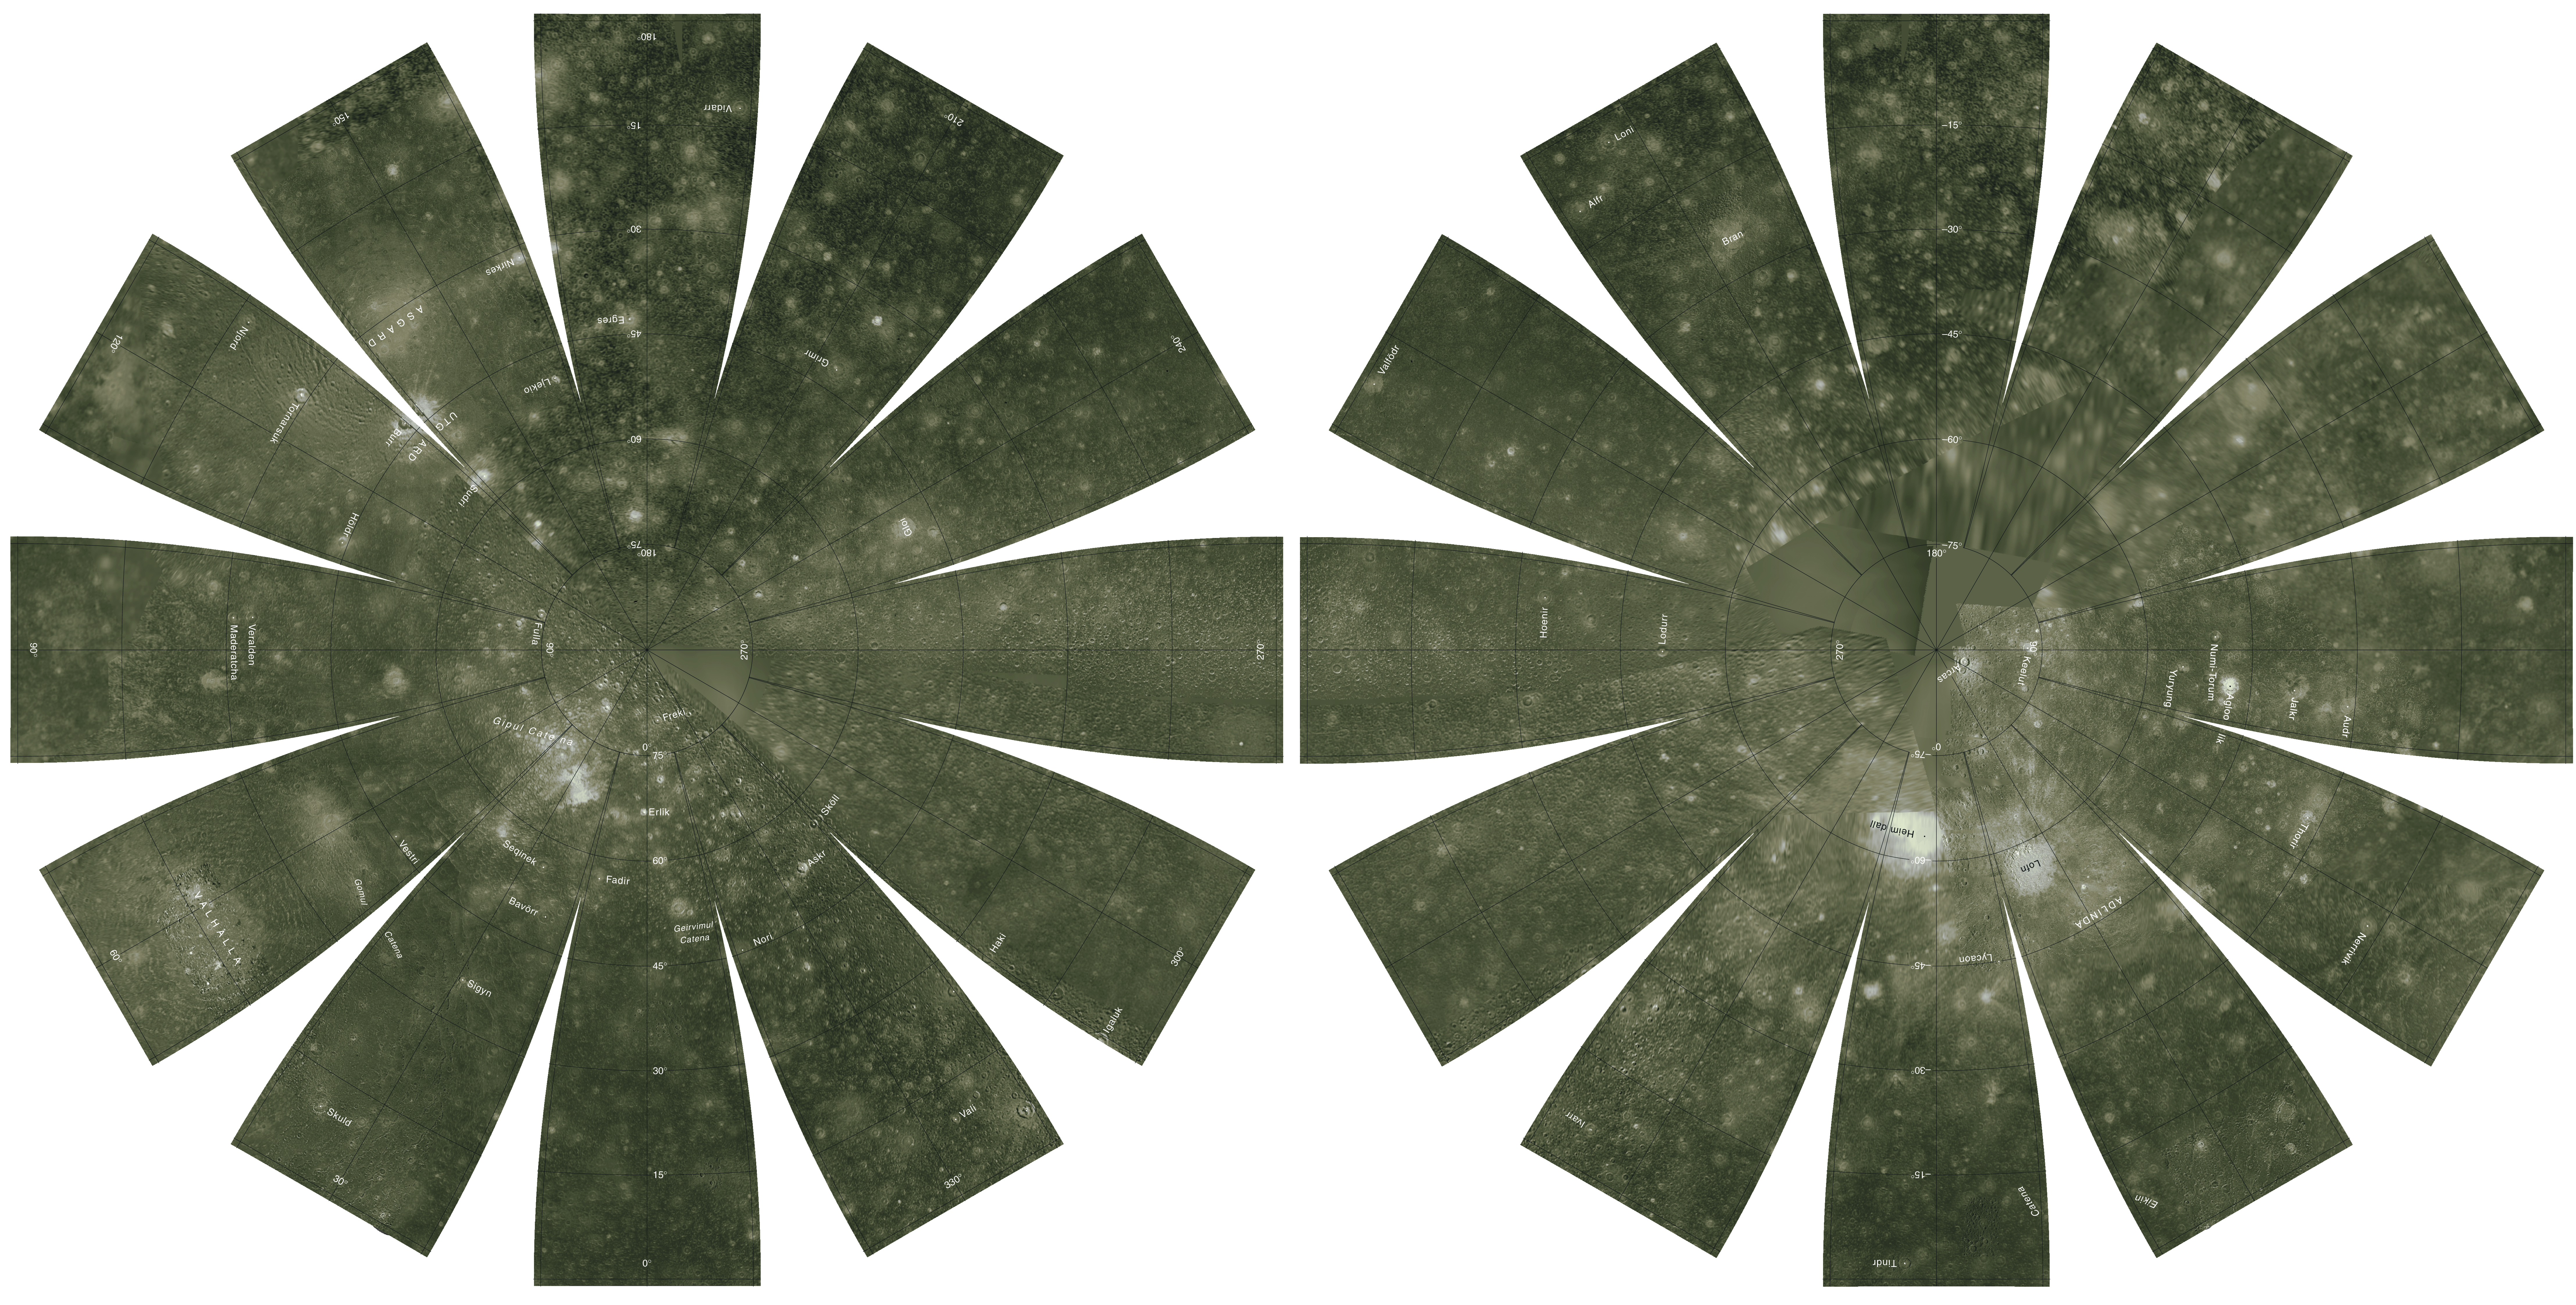

Callisto Hemispherical Globes

The images used for the base of this globe were chosen from the best image quality and moderate resolution coverage supplied by Galileo SSI and Voyager 1 and 2 (Batson, 1987; Becker and others, 1998; Becker and others, 1999; Becker and others, 2001). The digital map was produced using Integrated Software for Imagers and Spectrometers (ISIS) (Eliason, 1997; Gaddis and others, 1997; Torson and Becker, 1997). The individual images were radiometrically calibrated and photometrically normalized using a Lunar-Lambert function with empirically derived values (McEwen, 1991; Kirk and others, 2000). A linear correction based on the statistics of all overlapping areas was then applied to minimize image brightness variations. The image data were selected on the basis of overall image quality, reasonable original input resolution (from 20 km/pixel for gap fill to as much as 150 m/pixel), and availability of moderate emission/incidence angles for topography. Although consistency was achieved where possible, different filters were included for global image coverage as necessary: clear for Voyager 1 and 2; clear and green (559 nm) for Galileo SSI. Individual images were projected to a Sinusoidal Equal-Area projection at an image resolution of 1.0 kilometer/pixel, and a final global mosaic was constructed in this same projection. The final mosaic was enhanced using commercial software. The global mosaic was then reprojected so that the entire surface of Callisto is portrayed in a manner suitable for the production of a globe. A specialized program was used to create the “flower petal” appearance of the images; the area of each petal from 0 to 75 degrees latitude is in the Transverse Mercator projection, and the area from 75 to 90 degrees latitude is in the Lambert Azimuthal Equal-Area projection. The projections for adjacent petals overlap by 2 degrees of longitude, so that some features are shown twice. The northern hemisphere is shown on the left, and the southern hemisphere is shown on the right.

Names shown on the globe are approved by the International Astronomical Union. The number, size, and placement of text were chosen for a 9-inch globe. A complete list of Callisto nomenclature can be found at the Gazetteer of Planetary Nomenclature (http://planetarynames.wr.usgs.gov).

Credit: NASA/JPL/USGS